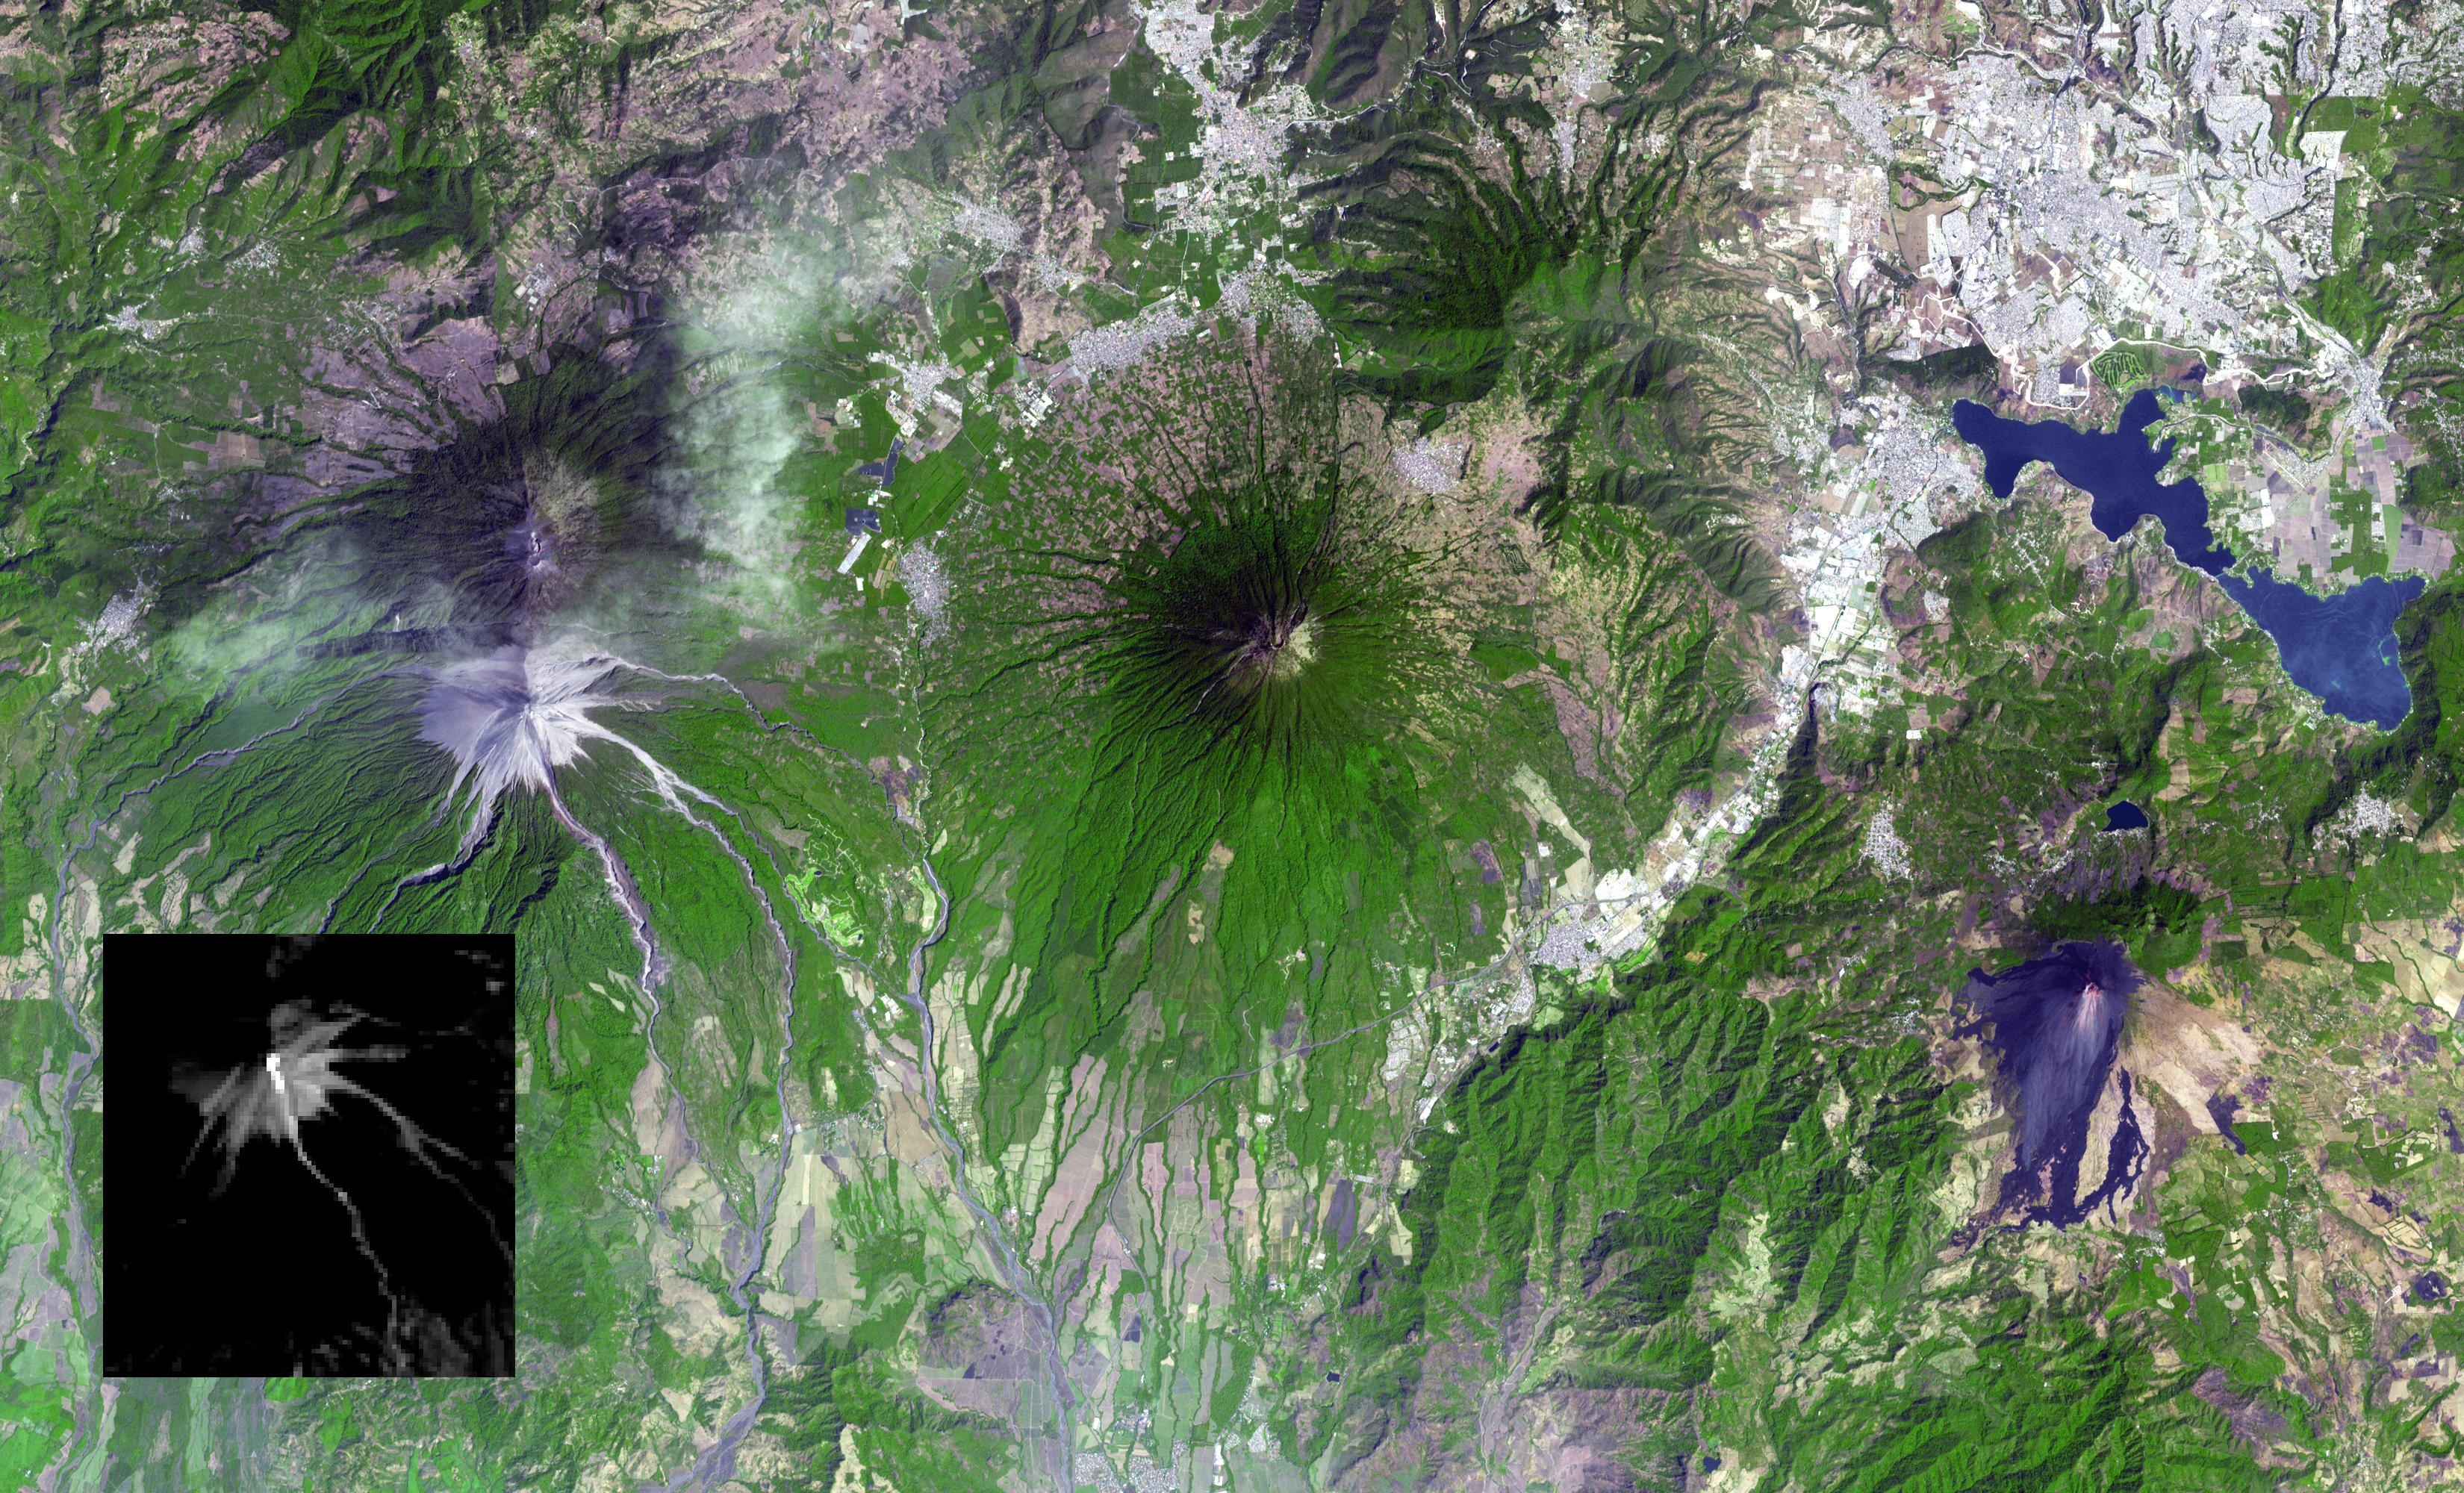

Guatemala Volcanic Eruption Captured in NASA Spacecraft Image

Guatemala’s Fuego volcano continued its frequent moderate eruptions in early February 2015. Pyroclastic flows from the eruptions descended multiple drainages, and the eruptions sent ash plumes spewing over Guatemala City 22 miles (35 kilometers) away, and forced closure of the international airport. The Advanced Spaceborne Thermal Emission and Reflection Radiometer (ASTER) instrument onboard NASA’s Terra spacecraft captured a new image of the region on February 17. Fuego is on the left side of the image. The thermal infrared inset image shows the summit crater activity (white equals hot), and remnant heat in the flows on the flank. Other active volcanoes shown in the image are Acatenango close by to the north, Volcano de Agua in the middle of the image, and Pacaya volcano to the east. The image covers an area of 19 by 31 miles (30 by 49.5 kilometers), and is located at 14.5 degrees north, 90.9 degrees west.

With its 14 spectral bands from the visible to the thermal infrared wavelength region and its high spatial resolution of 15 to 90 meters (about 50 to 300 feet), ASTER images Earth to map and monitor the changing surface of our planet. ASTER is one of five Earth-observing instruments launched Dec. 18, 1999, on Terra. The instrument was built by Japan’s Ministry of Economy, Trade and Industry. A joint U.S./Japan science team is responsible for validation and calibration of the instrument and data products.

The broad spectral coverage and high spectral resolution of ASTER provides scientists in numerous disciplines with critical information for surface mapping and monitoring of dynamic conditions and temporal change. Example applications are: monitoring glacial advances and retreats; monitoring potentially active volcanoes; identifying crop stress; determining cloud morphology and physical properties; wetlands evaluation; thermal pollution monitoring; coral reef degradation; surface temperature mapping of soils and geology; and measuring surface heat balance.

The U.S. science team is located at NASA’s Jet Propulsion Laboratory, Pasadena, Calif. The Terra mission is part of NASA’s Science Mission Directorate, Washington, D.C.

Credit: NASA/GSFC/METI/ERSDAC/JAROS, and U.S./Japan ASTER Science Team